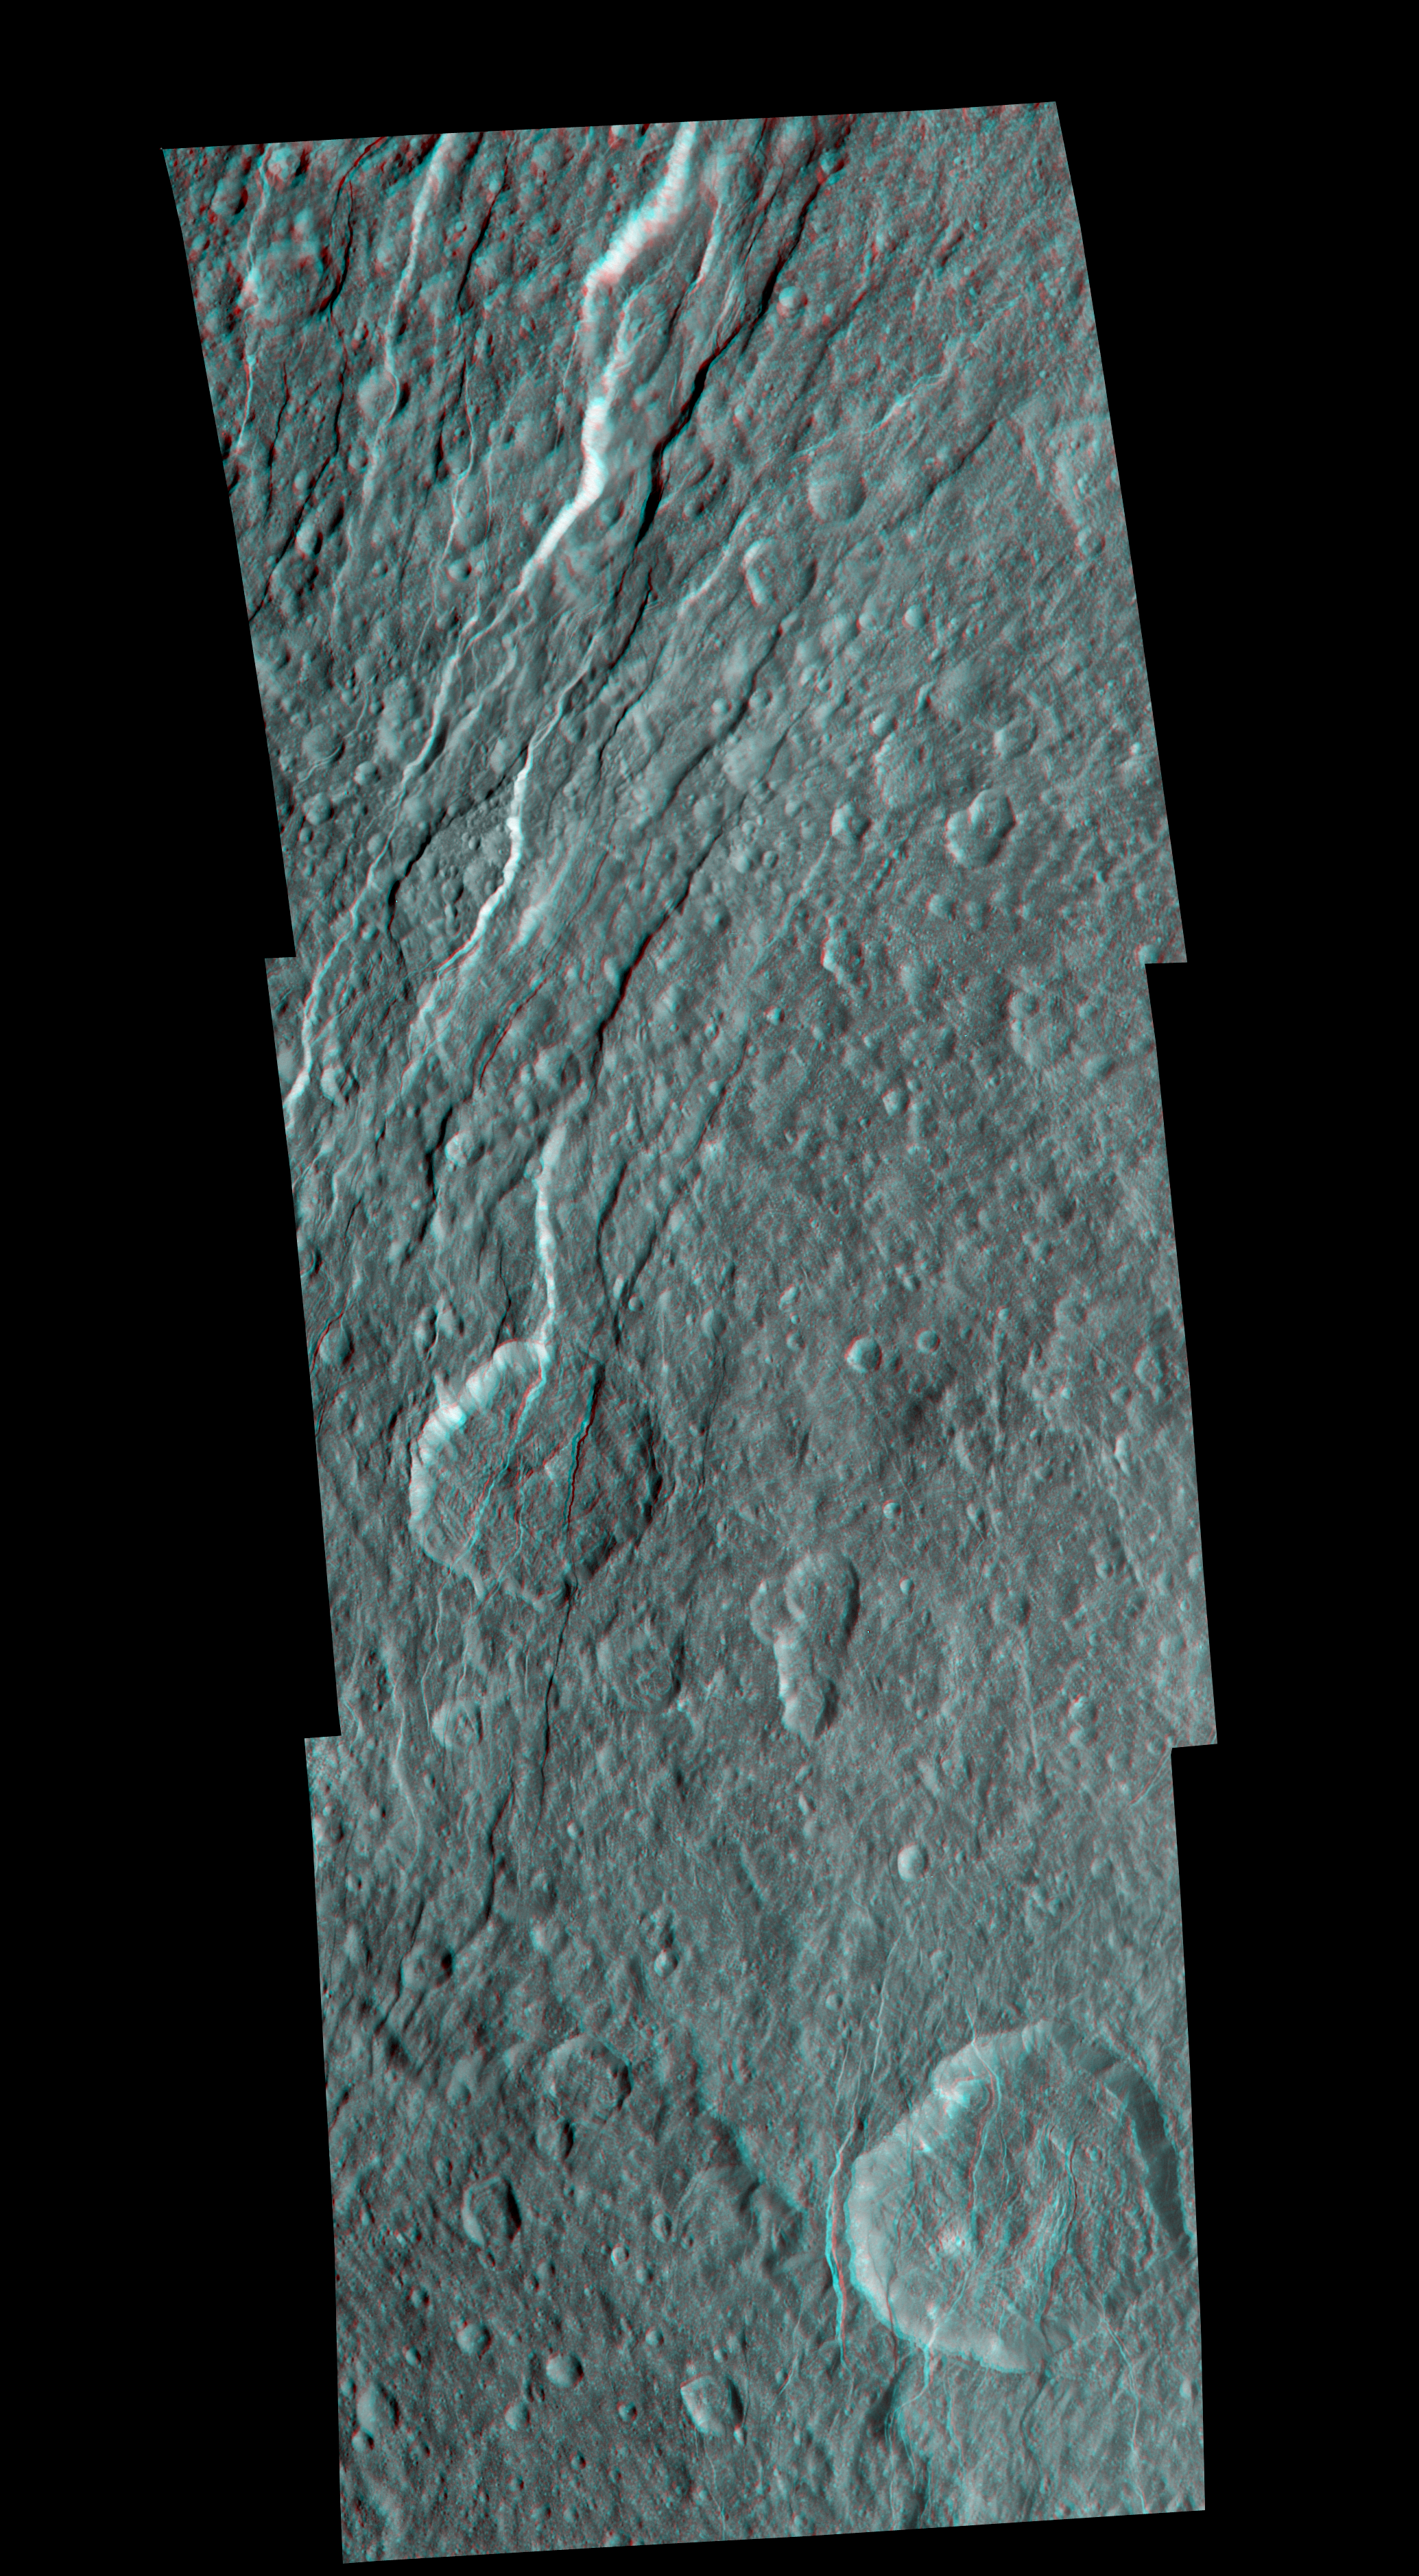

Rhea’s Fractured Terrain in 3-D

Wispy fractures cut through cratered terrain on Saturn’s moon Rhea in this high resolution, 3-D image from NASA’s Cassini spacecraft. The image shows a level of detail not seen previously.

This 3-D view is a mosaic made from 11 different black and white images that were taken from slightly different viewing angles. The images are combined so that the viewer’s left and right eye, respectively and separately, see a left and right image of the black and white stereo pair when viewed through red-blue glasses.

Although Rhea’s surface is mostly densely cratered, indicating little geologic evolution, the area depicted in this image tells a different story through evidence of tectonic activity. A set of closely spaced scarps and troughs that vary from linear to sinuous cuts through older, densely cratered plains. While the densely cratered plains imply that Rhea has not experienced much internally-driven activity since its early history, these imaging data suggest that tectonic stress has been active in more recent geologic times, at least in some regions. Troughs and other fault topography cut through the two largest craters in the scene, which have few smaller craters superimposed on them, indicating that these large craters are comparably young. The image also indicates the tectonic forms transecting the large craters’ rims and floors are comparably young. The fractures seen here reach depths of as much as 4 kilometers (about 2.5 miles). In some places, material has moved down-slope along the scarps and accumulated on the flatter floors.

The images were projected to an orthographic map with a scale of 140 meters (460 feet) per pixel for both stereo partners. The anaglyph is centered at 12 degrees north latitude, 273 degrees west longitude. Terrain seen here is on the trailing hemisphere of Rhea (1,528 kilometers, 949 miles across). The images were taken in visible light with the Cassini spacecraft narrow-angle camera on Nov. 21, 2009. The view was obtained at a distance of approximately 25,000 kilometers (16,000 miles) from Rhea.

The Cassini-Huygens mission is a cooperative project of NASA, the European Space Agency and the Italian Space Agency. The Jet Propulsion Laboratory, a division of the California Institute of Technology in Pasadena, manages the mission for NASA’s Science Mission Directorate in Washington. The Cassini orbiter and its two onboard cameras were designed, developed and assembled at JPL. The imaging team is based at the Space Science Institute, Boulder, Colo.

Credit: NASA/JPL/Space Science Institute